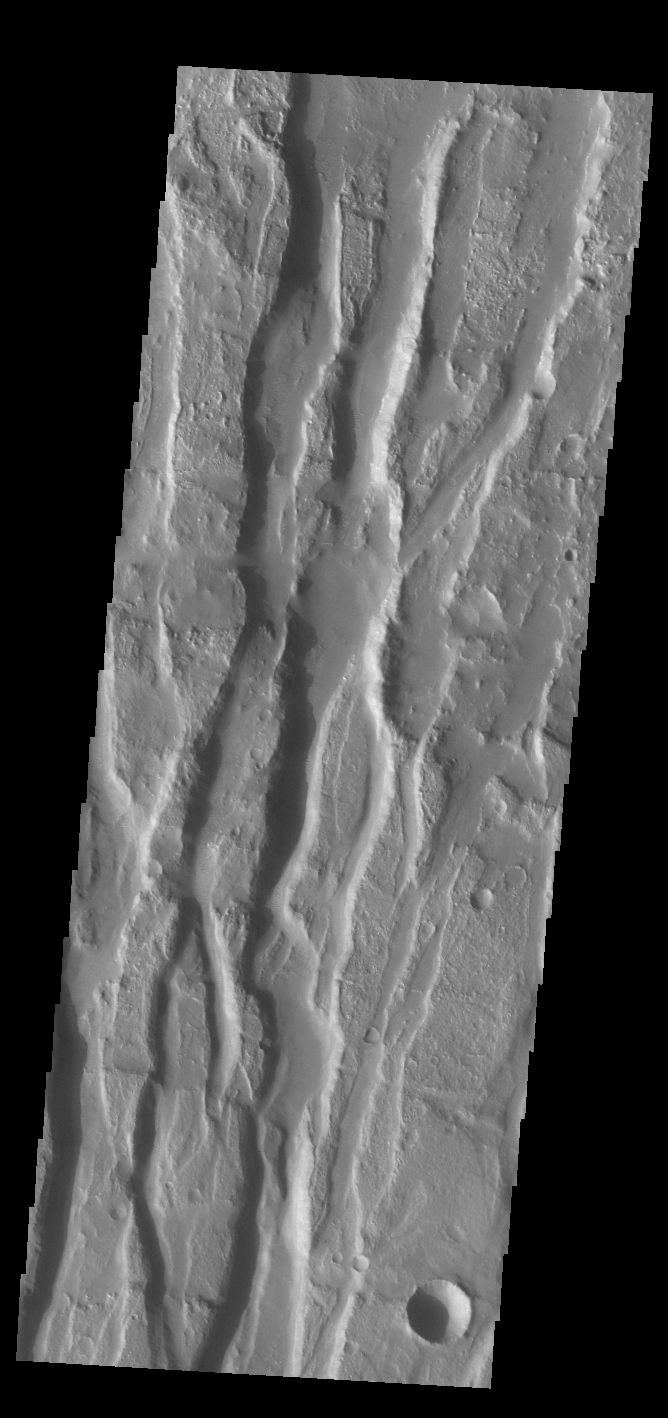

Claritas Fossae

Located between the lava plains of Daedalia Planum and Solis Planum, Claritas Fossae is a graben filled highland. Graben are formed by tectonic activity, where extensional forces stretch the surface allowing blocks of material to slide down between paired faults. These linear grabens are termed fossae. This region of Mars had very active tectonism and volcanism, resulting in the huge volcanos like Arsia Mons and deep chasmata of Valles Marineris. Claritas Fossae was formed prior to the large lava flows of the Tharsis region.

Credit: NASA/JPL-Caltech/ASU